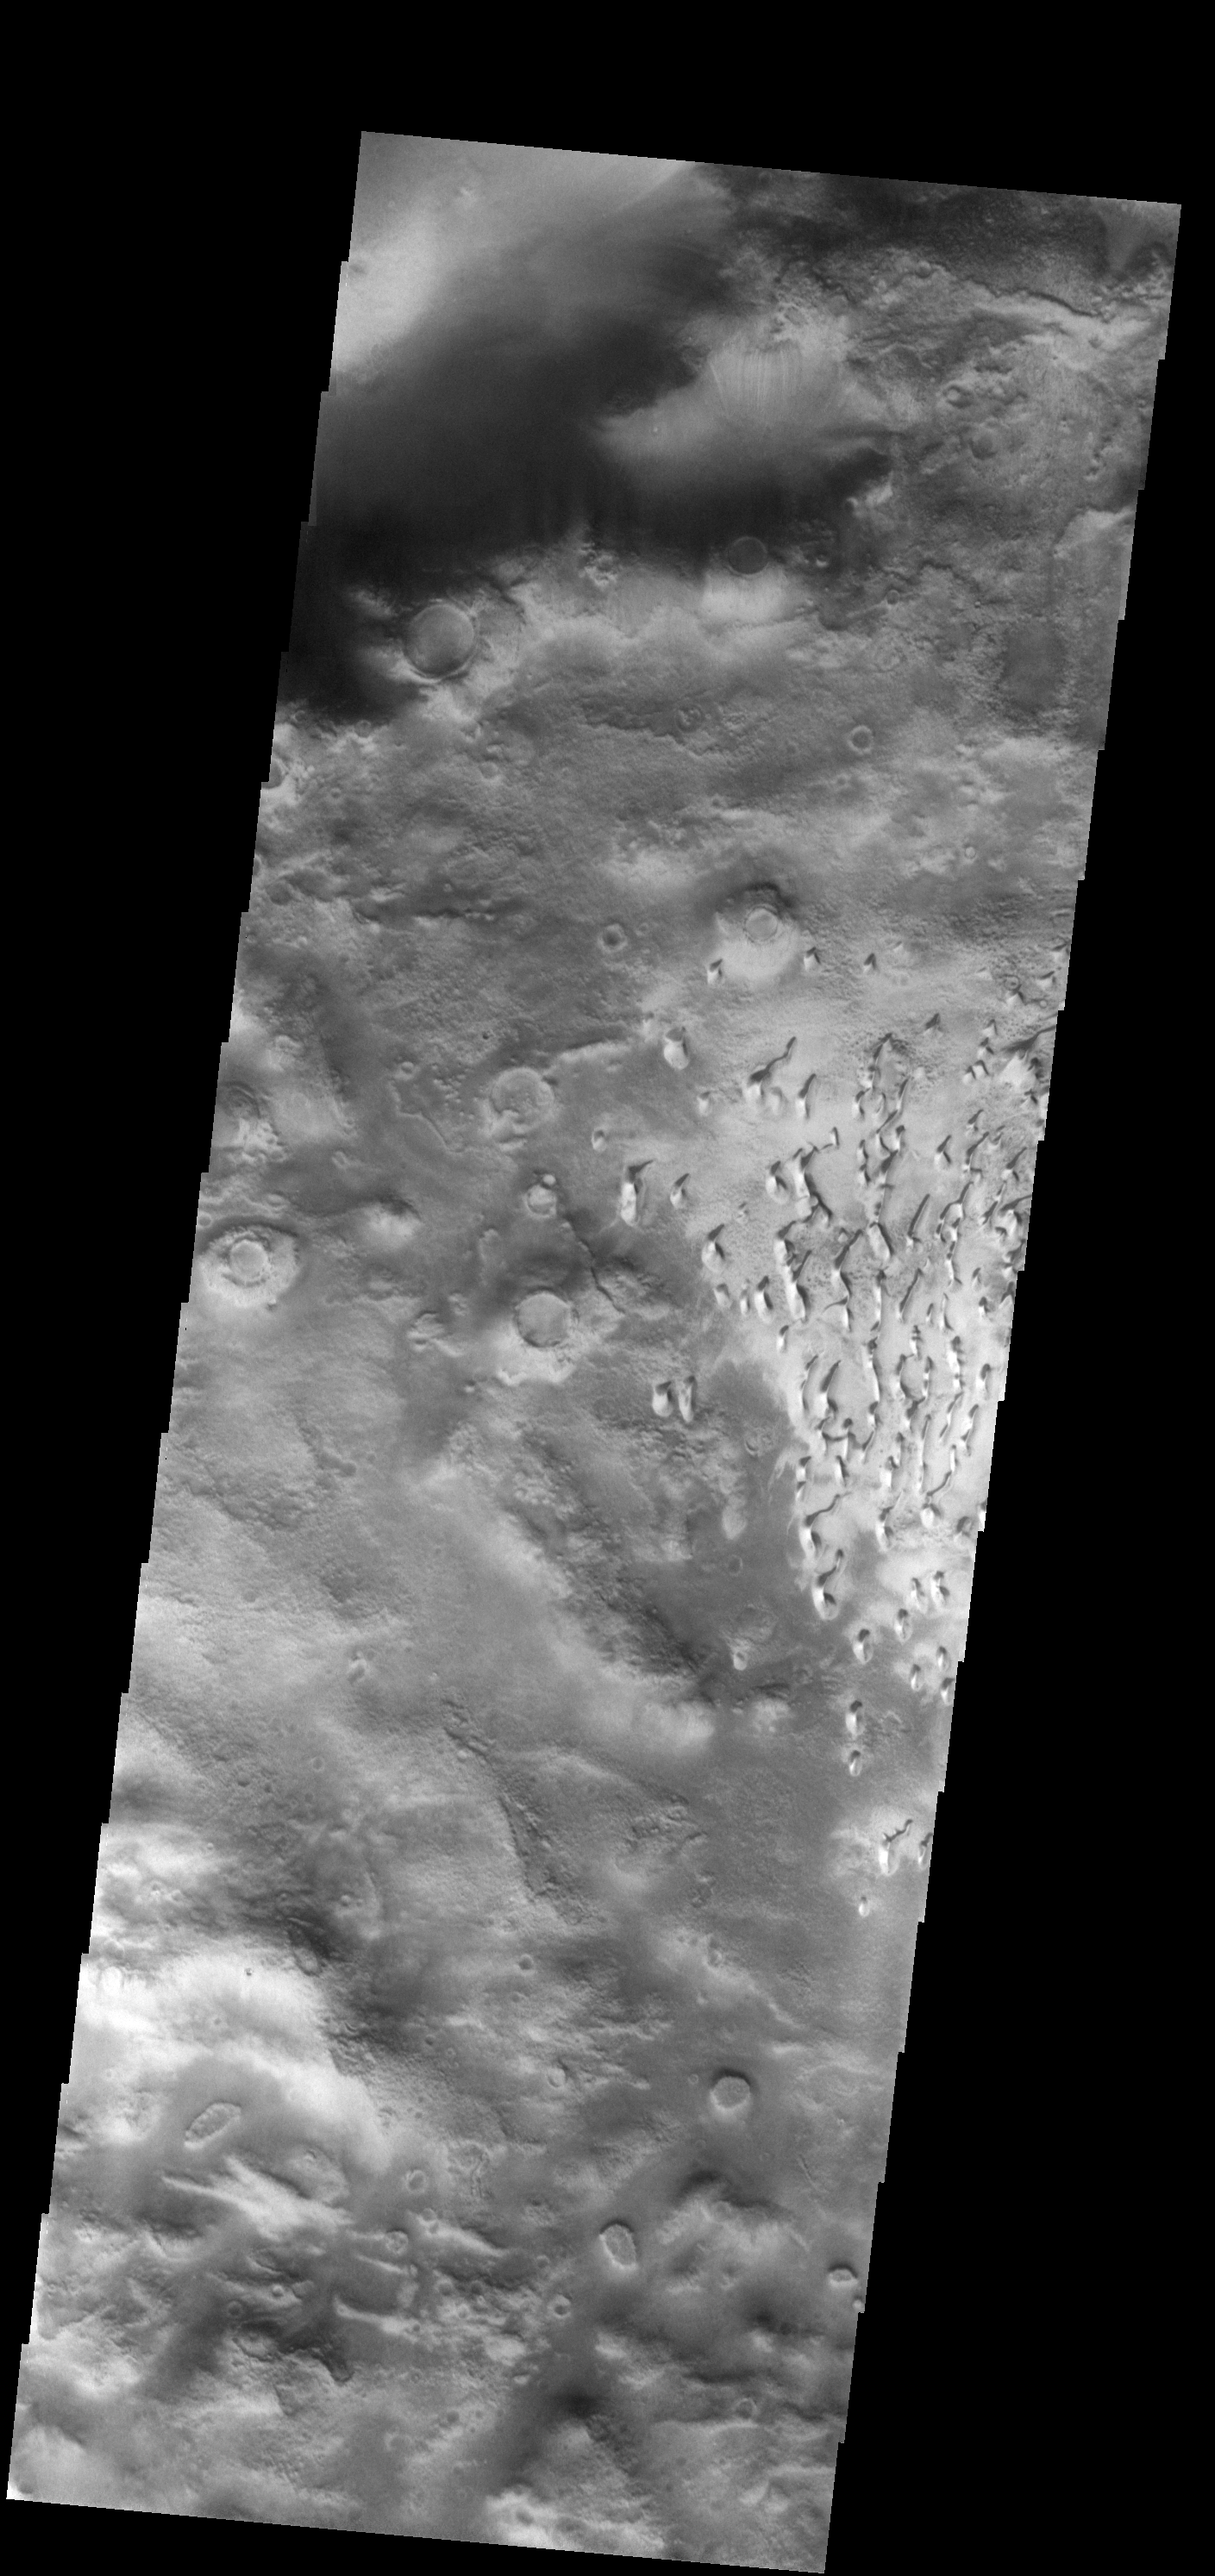

Crater Dunes

This field of small dunes is located on the floor of an unnamed crater in the southern hemisphere of Mars.

Image information: VIS instrument. Latitude -57.1N, Longitude 340.0E. 17 meter/pixel resolution.

Please see the THEMIS Data Citation Note for details on crediting THEMIS images.

Note: this THEMIS visual image has not been radiometrically nor geometrically calibrated for this preliminary release. An empirical correction has been performed to remove instrumental effects. A linear shift has been applied in the cross-track and down-track direction to approximate spacecraft and planetary motion. Fully calibrated and geometrically projected images will be released through the Planetary Data System in accordance with Project policies at a later time.

NASA’s Jet Propulsion Laboratory manages the 2001 Mars Odyssey mission for NASA’s Office of Space Science, Washington, D.C. The Thermal Emission Imaging System (THEMIS) was developed by Arizona State University, Tempe, in collaboration with Raytheon Santa Barbara Remote Sensing. The THEMIS investigation is led by Dr. Philip Christensen at Arizona State University. Lockheed Martin Astronautics, Denver, is the prime contractor for the Odyssey project, and developed and built the orbiter. Mission operations are conducted jointly from Lockheed Martin and from JPL, a division of the California Institute of Technology in Pasadena.

Credit: NASA/JPL/ASU